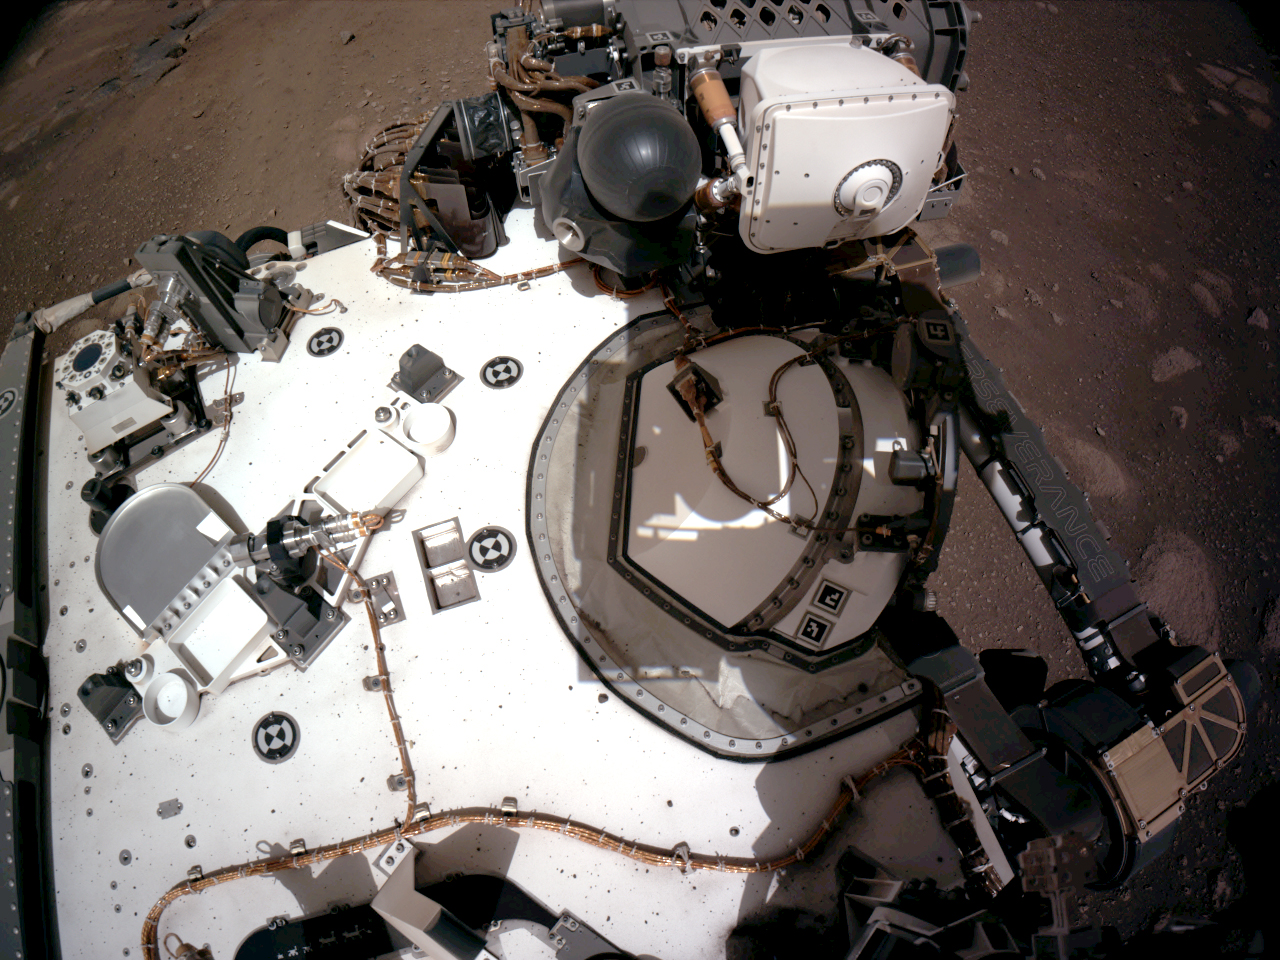

Navcam View of Perseverance’s Rover Deck

The Navigation Cameras, or Navcams, aboard NASA’s Perseverance Mars rover captured this view of the rover’s deck on Feb. 20, 2021. This view provides a good look at PIXL (the Planetary Instrument for X-ray Lithochemistry), one of the instruments on the rover’s stowed arm.

A key objective for Perseverance’s mission on Mars is astrobiology, including the search for signs of ancient microbial life. The rover will characterize the planet’s geology and past climate, pave the way for human exploration of the Red Planet, and be the first mission to collect and cache Martian rock and regolith (broken rock and dust).

Subsequent NASA missions, in cooperation with ESA (European Space Agency), would send spacecraft to Mars to collect these sealed samples from the surface and return them to Earth for in-depth analysis.

The Mars 2020 Perseverance mission is part of NASA’s Moon to Mars exploration approach, which includes Artemis missions to the Moon that will help prepare for human exploration of the Red Planet.

JPL, which is managed for NASA by Caltech in Pasadena, California, built and manages operations of the Perseverance rover.

Credit: NASA/JPL-Caltech